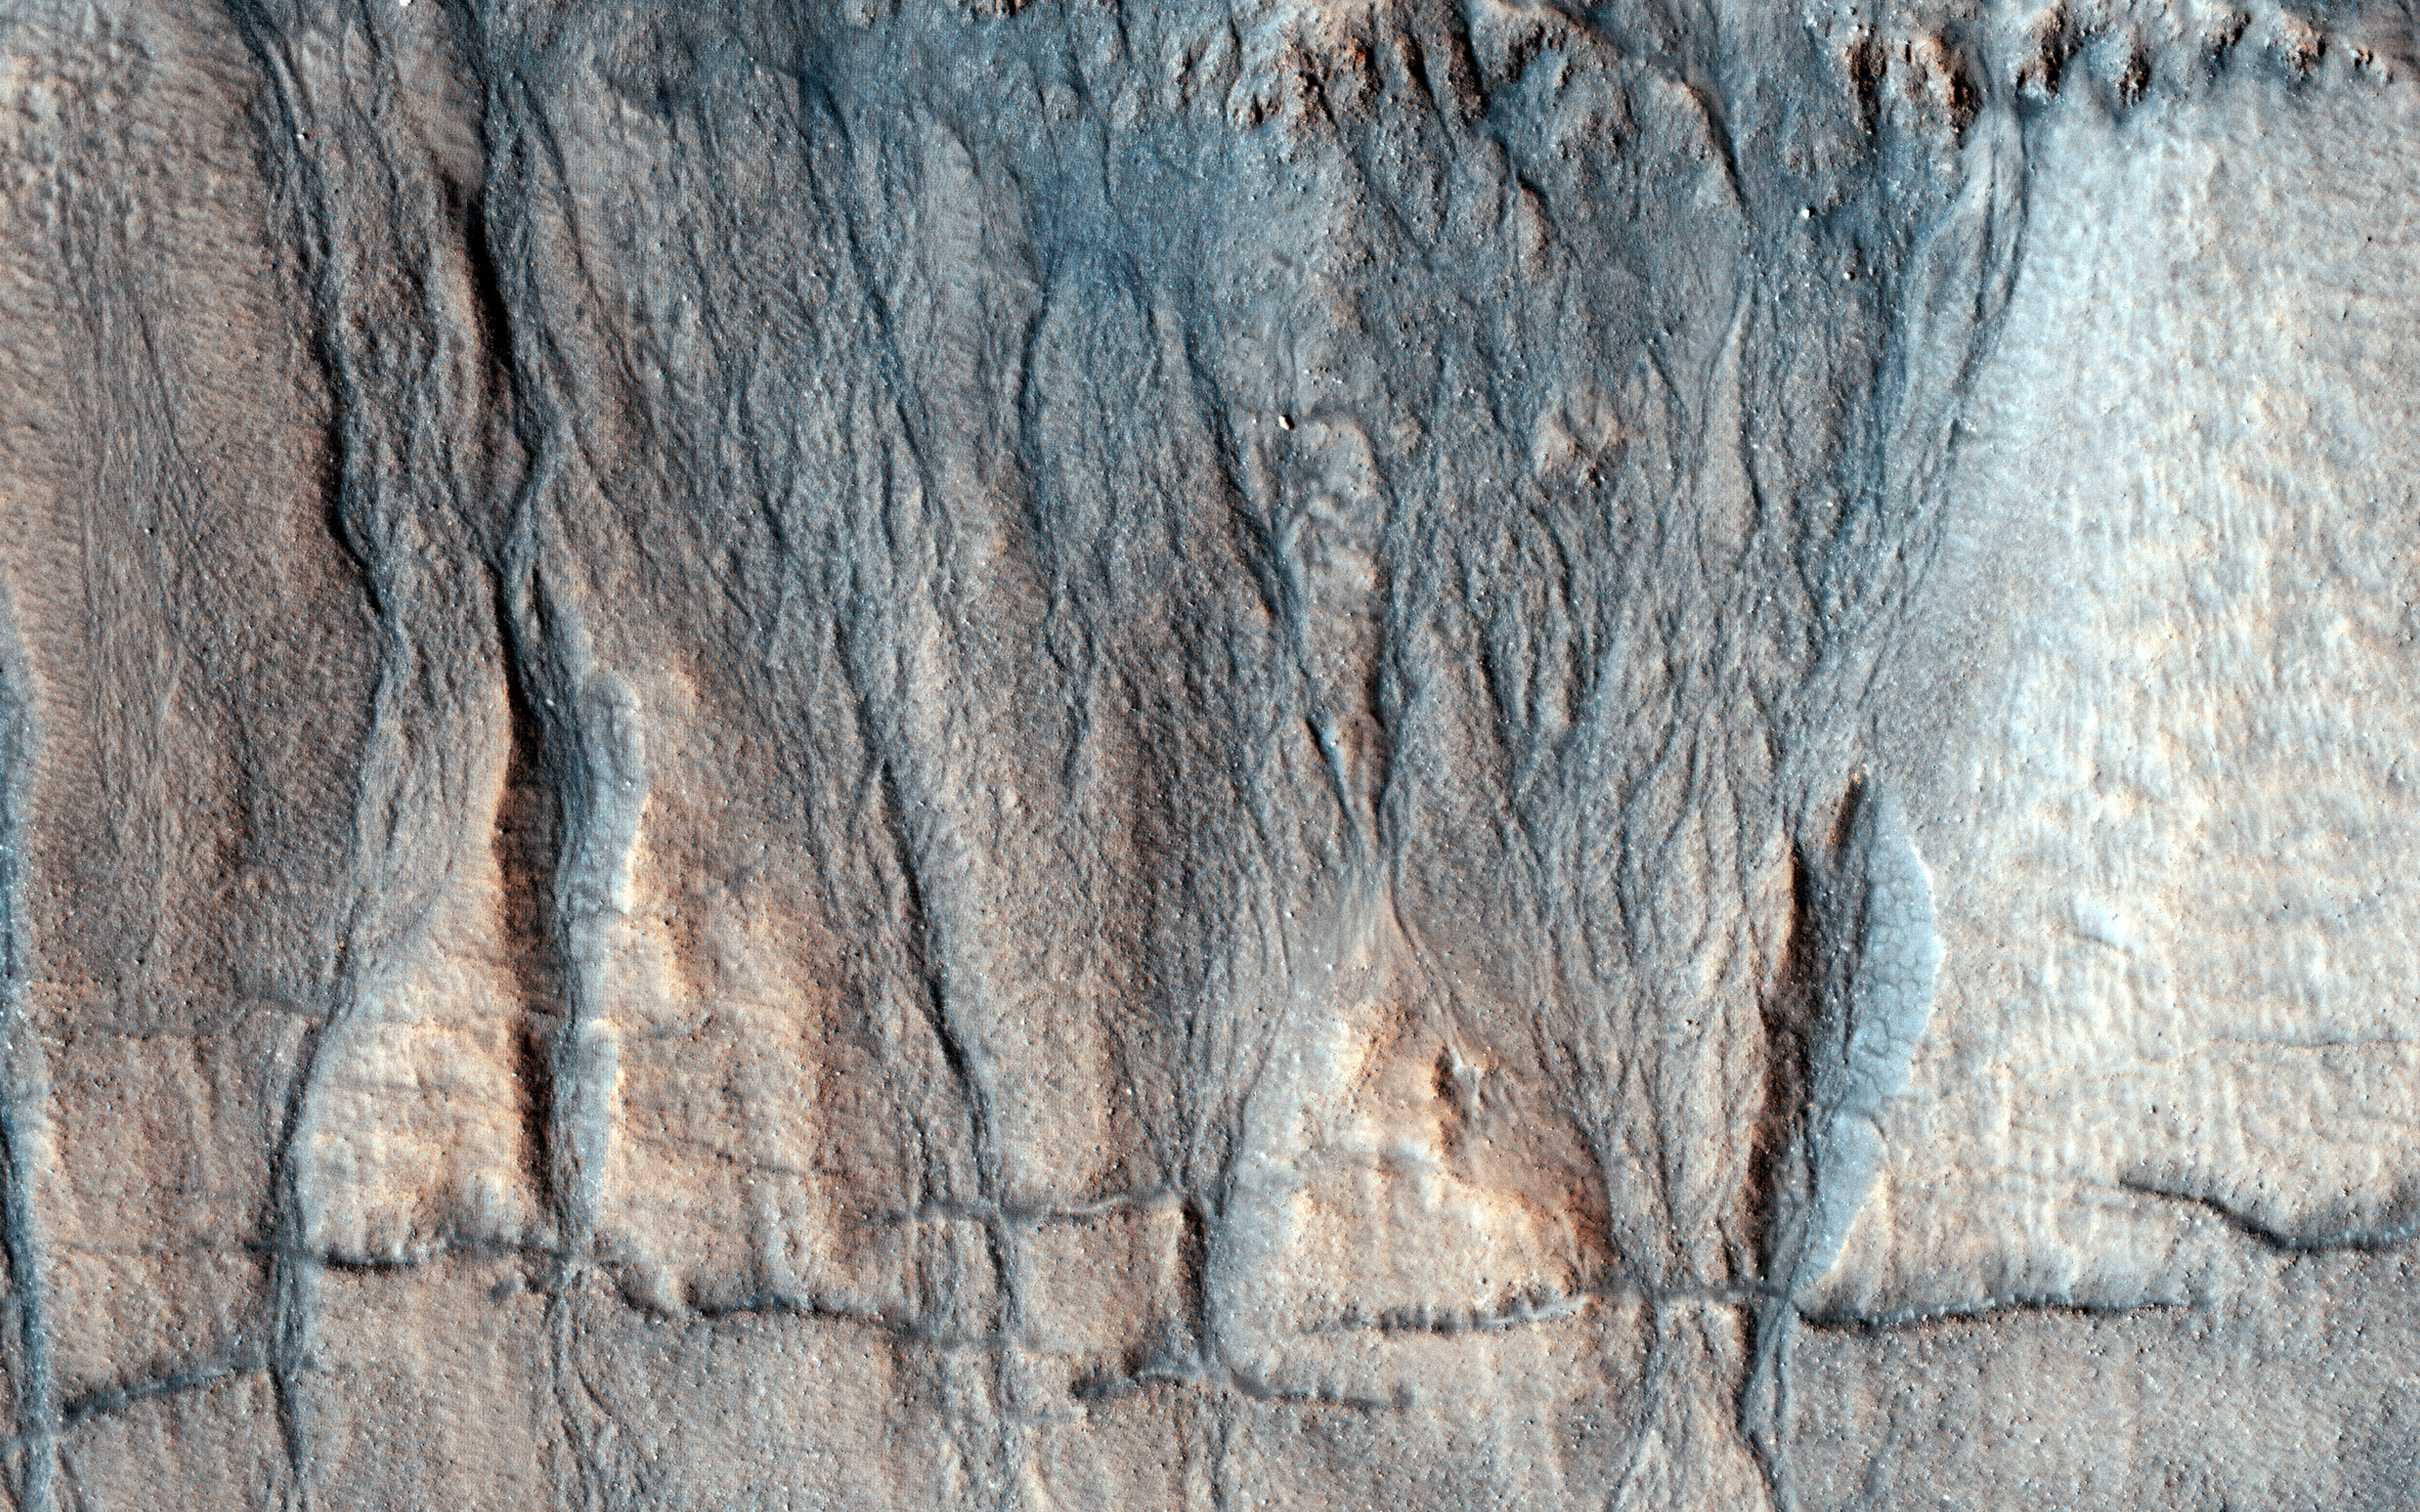

The Evolution of Gully Features in Acidalia Planitia

This observation image from NASA’s Mars Reconnaisance Orbiter (MRO) captures details regarding the evolution of gully features observed in a crater in Acidalia Planitia.

A Context Camera image provides context for these gullies showing an approximately 7-kilometer diameter crater in which we see that the gullies occur exclusively on the northern wall. This is unlike most of the observed gully sites in the northern Martian hemisphere, which typically have gullies on their pole-facing slopes. Another unique observation of this set of gullies is that they start mid-way down the crater’s wall rather than cutting directly into the upper crater wall or rim.

The younger, more recently active fans are generally rougher than the older, smoother fans that are located near the base of the slope. Consistent with this interpretation, are a number of observed superposition and cross-cutting relationships. The rougher fans are always superimposed over the older, smoother ones.

Discontinuous fractures are observed to cross-cut only older features, while the most recently active portions of the gullies, in this case the channels or fans, are not cut by the fractures, but in some cases even superimpose them. This suggests that the fractures formed prior to the last phase of gully activity.

The map is projected here at a scale of 25 centimeters (9.8 inches) per pixel. [The original image scale is 30.9 centimeters (12.2 inches) per pixel (with 1 x 1 binning); objects on the order of 93 centimeters (36.6 inches) across are resolved.] North is up.

The University of Arizona, Tucson, operates HiRISE, which was built by Ball Aerospace & Technologies Corp., Boulder, Colo. NASA’s Jet Propulsion Laboratory, a division of Caltech in Pasadena, California, manages the Mars Reconnaissance Orbiter Project for NASA’s Science Mission Directorate, Washington.

Credit: NASA/JPL-Caltech/Univ. of Arizona